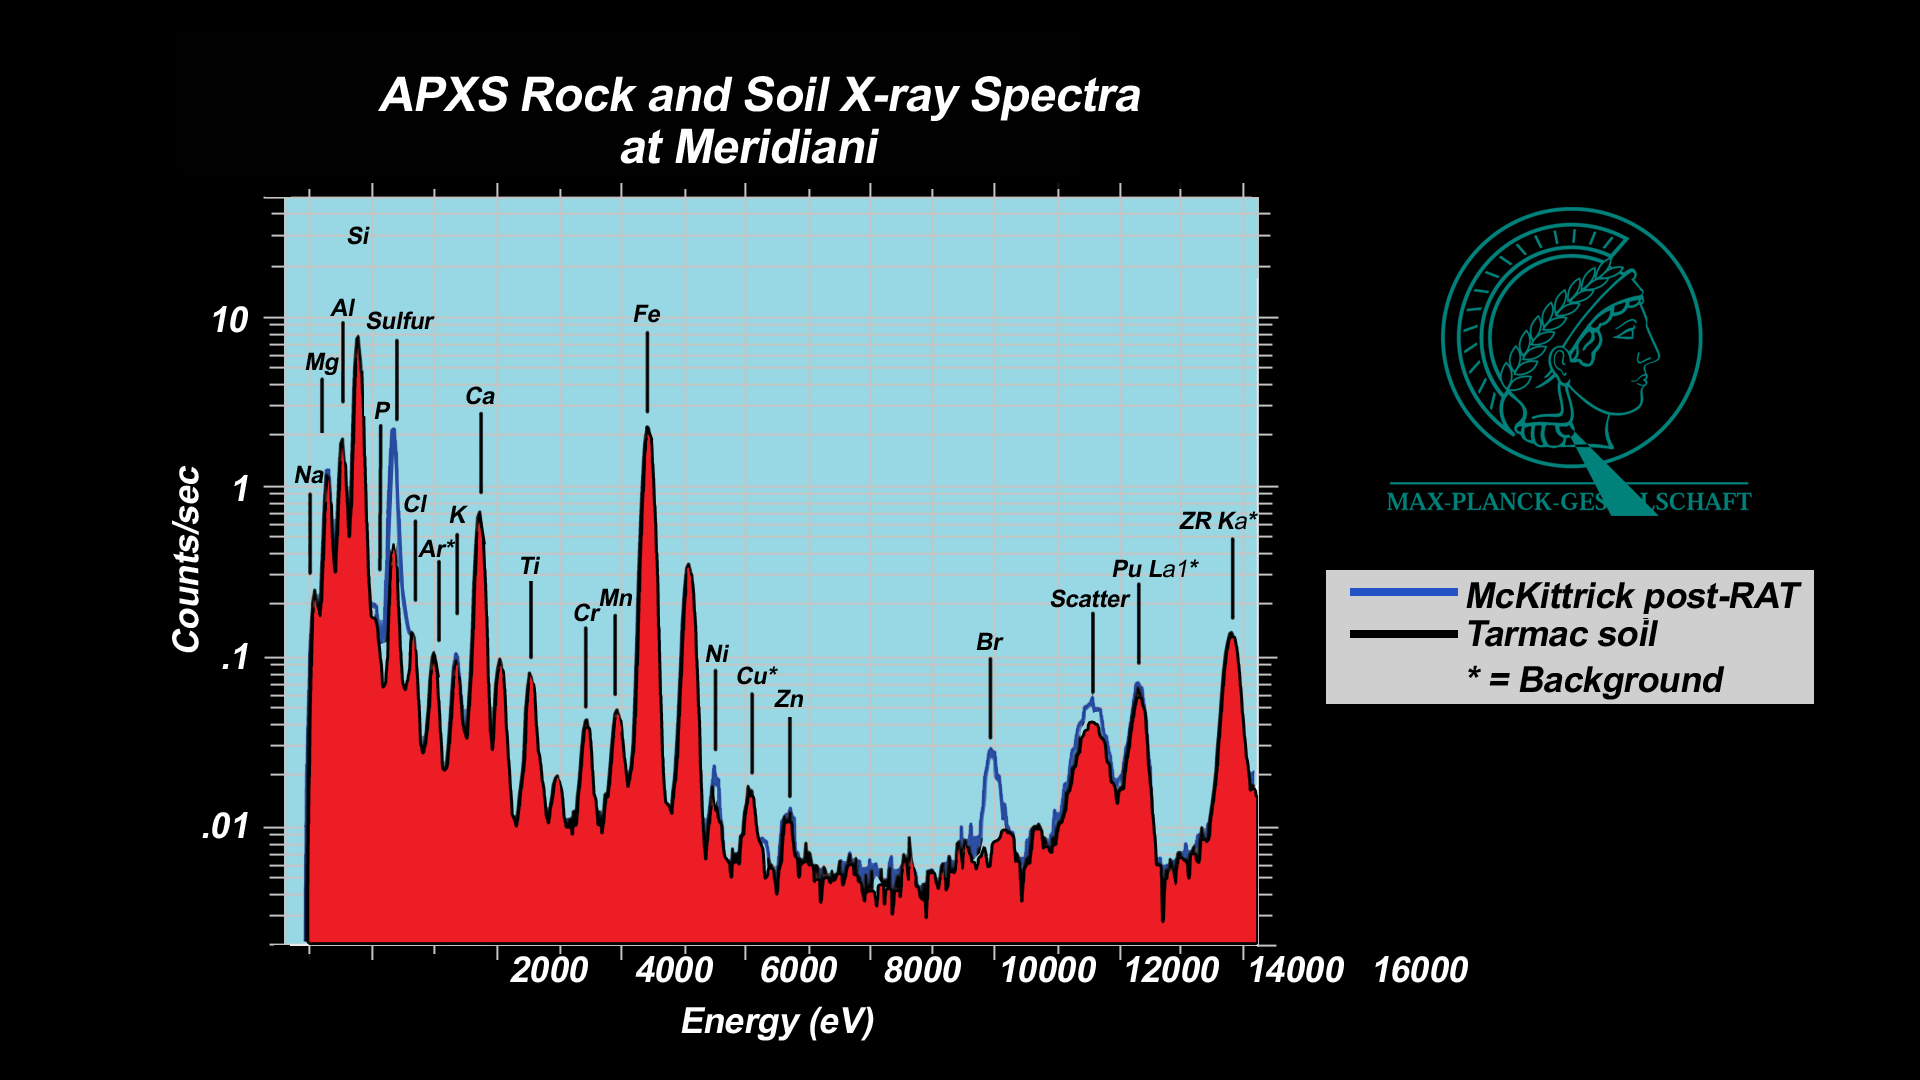

Salty Martian Rock

These plots, or spectra, show that a rock dubbed “McKittrick” near the Mars Exploration Rover Opportunity’s landing site at Meridiani Planum, Mars, has higher concentrations of sulfur and bromine than a nearby patch of soil nicknamed “Tarmac.” These data were taken by Opportunity’s alpha particle X-ray spectrometer, which produces a spectrum, or fingerprint, of chemicals in martian rocks and soil. The instrument contains a radioisotope, curium-244, that bombards a designated area with alpha particles and X-rays, causing a cascade of reflective fluorescent X-rays. The energies of these fluorescent X-rays are unique to each atom in the periodic table, allowing scientists to determine a target’s chemical composition.

Both “Tarmac” and “McKittrick” are located within the small crater where Opportunity landed. The full spectra are expressed as X-ray intensity (logarithmic scale) versus energy. When comparing two spectra, the relative intensities at a given energy are proportional to the elemental concentrations, however these proportionality factors can be complex. To be precise, scientists extensively calibrate the instrument using well-analyzed geochemical standards.

Both the alpha particle X-ray spectrometer and the rock abrasion tool are located on the rover’s instrument deployment device, or arm.

Credit: NASA/JPL/Cornell/Max Planck Institute